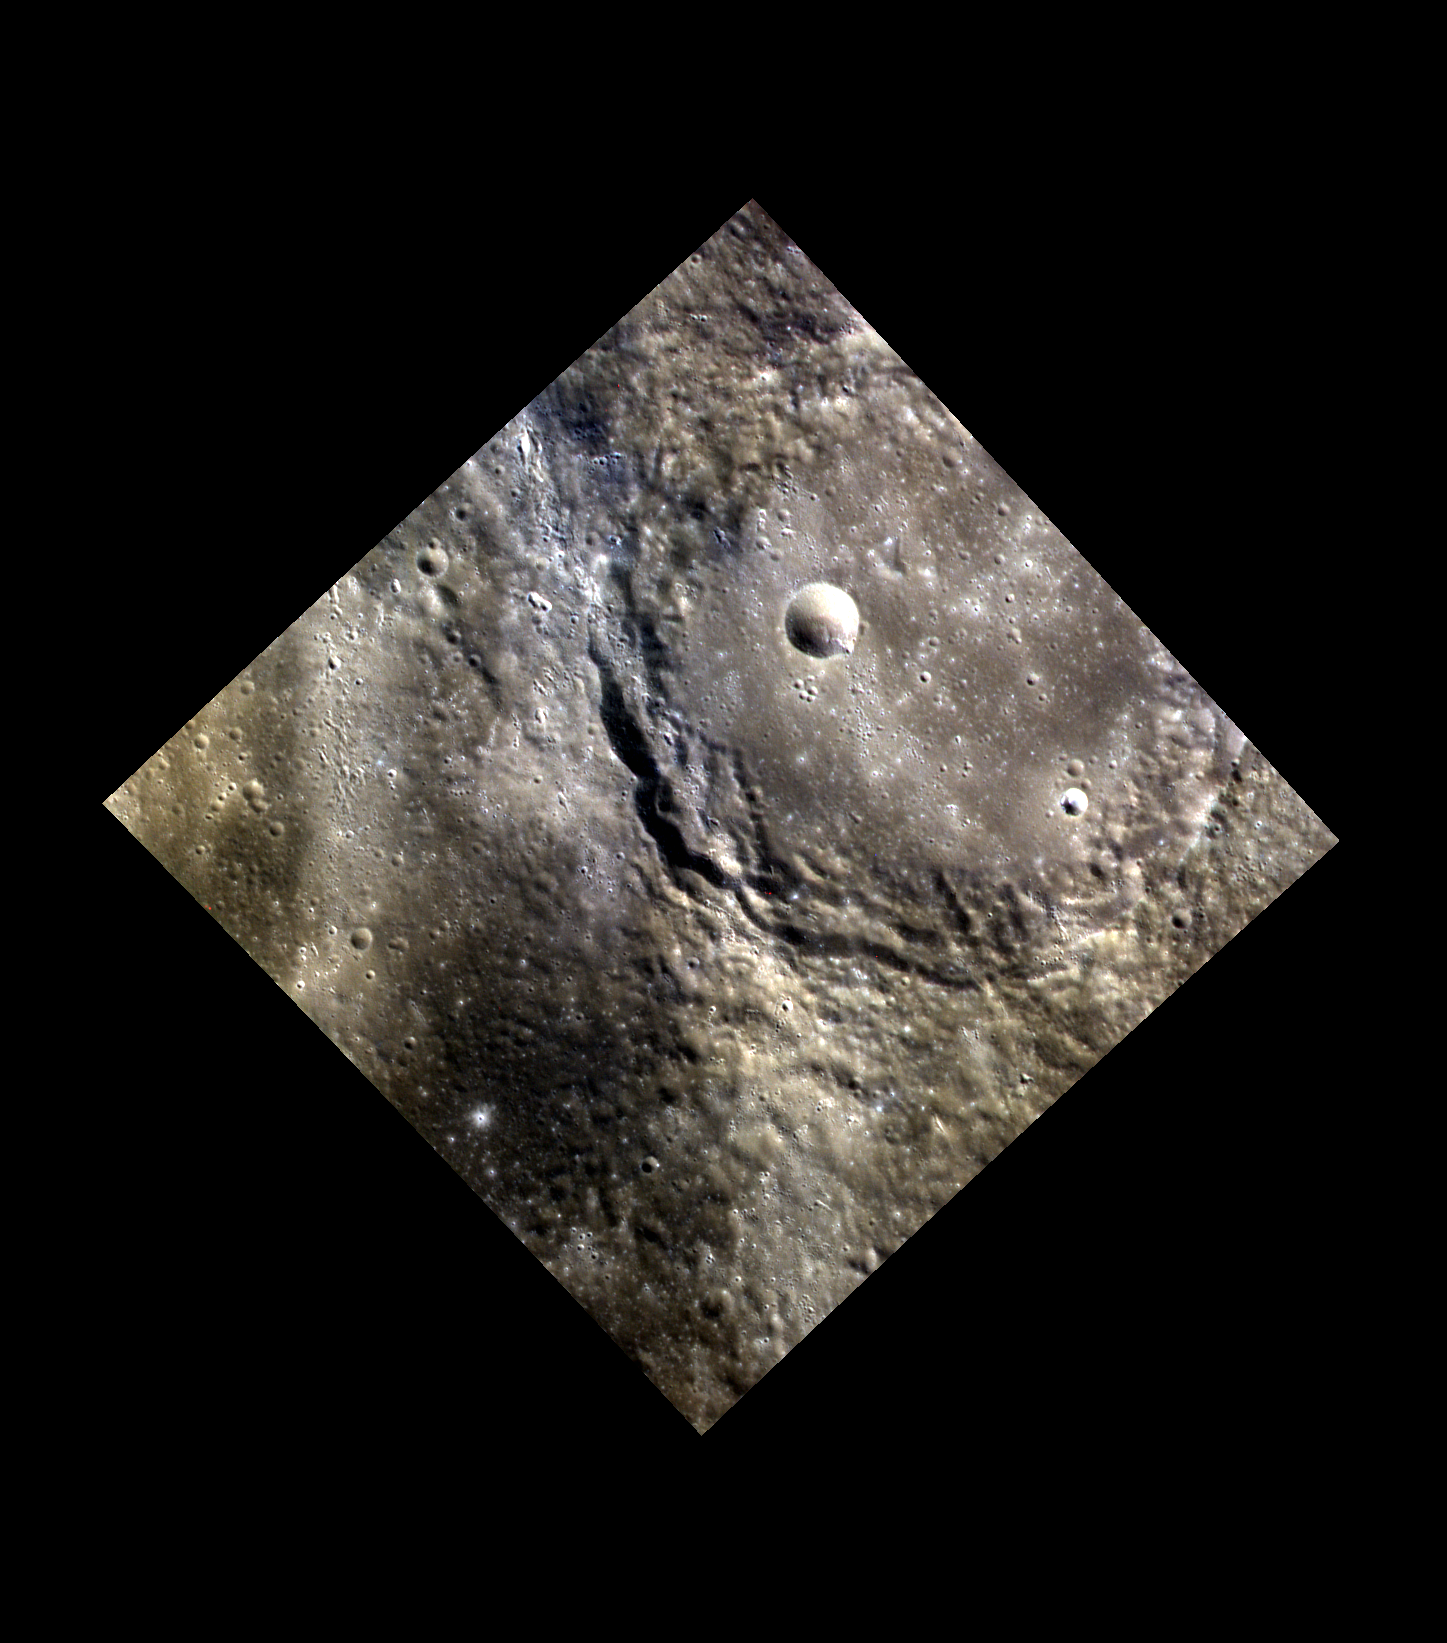

Heine’s Splash of Light

Heine, detailed here, exhibits Low Reflectance Material (LRM) and high reflectance rays to the west of the crater. The LRM (darker area to the bottom) is likely darker, older material found in some southern areas on Mercury. The bright rays emanate from Degas, located approximately 150 km to the north. Heinrich Heine (1797-1856) is considered one of the most significant German poets of the 19th century. One of Heine’s best known poems is “Die Lorelei”.

This image was acquired as part of MDIS’s high-resolution 3-color imaging campaign. The map produced from this campaign complements the 8-color base map (at an average resolution of 1 km/pixel) acquired during MESSENGER’s primary mission by imaging Mercury’s surface in a subset of the color filters at the highest resolution possible. The three narrow-band color filters are centered at wavelengths of 430 nm, 750 nm, and 1000 nm, and image resolutions generally range from 100 to 400 meters/pixel in the northern hemisphere.

Date acquired: May 06, 2012
Image Mission Elapsed Time (MET): 244776305, 244776297, 244776301
Image ID: 1773153, 1773151, 1773152
Instrument: Wide Angle Camera (WAC) of the Mercury Dual Imaging System (MDIS)
WAC filters: 9, 7, 6 (996, 748, 433 nanometers) in red, green, and blue
Center Latitude: 32.28°
Center Longitude: 234.5° E
Resolution: 111 meters/pixel
Scale: The diameter of Heine is about 70 km (43 mi.) in diameter.
Incidence Angle: 43.0°
Emission Angle: 0.2°
Phase Angle: 43.1°

The MESSENGER spacecraft is the first ever to orbit the planet Mercury, and the spacecraft’s seven scientific instruments and radio science investigation are unraveling the history and evolution of the Solar System’s innermost planet. MESSENGER acquired over 150,000 images and extensive other data sets. MESSENGER is capable of continuing orbital operations until early 2015.

For information regarding the use of images, see the MESSENGER image use policy.

Credit: NASA/Johns Hopkins University Applied Physics Laboratory/Carnegie Institution of Washington